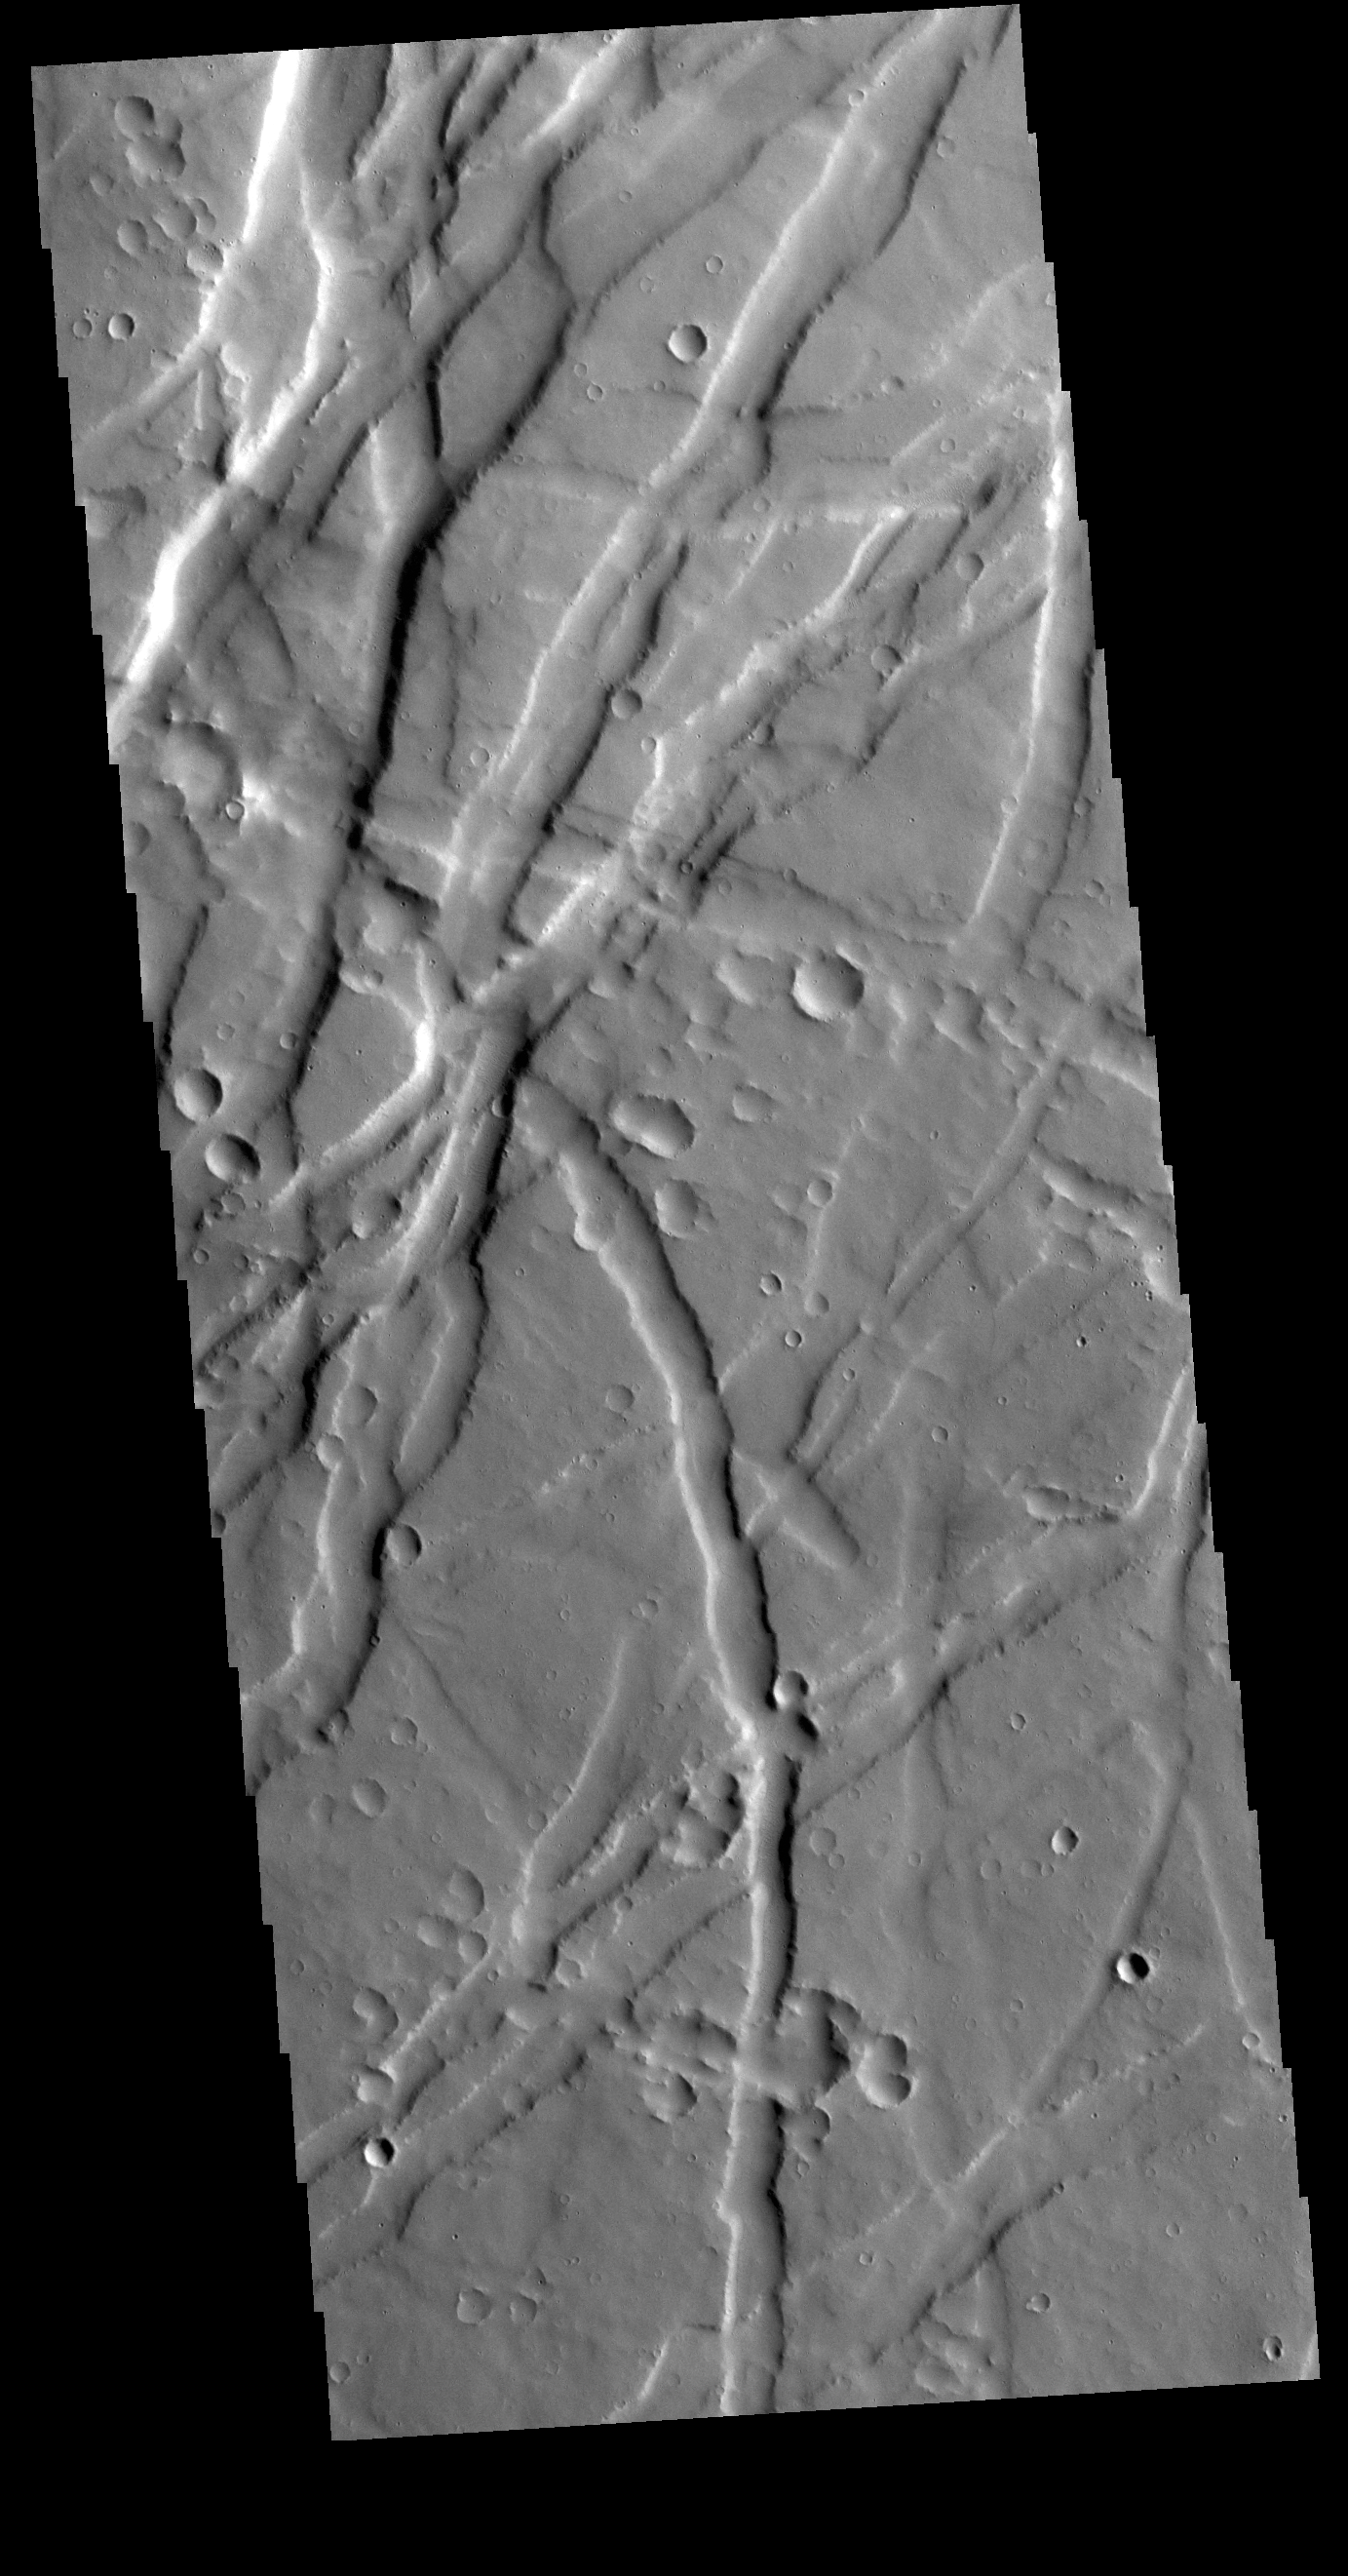

Uranius Fossae

Uranius Fossae is region of multi directional graben. Graben are tectonic features created by extension, where blocks of material move downward between paired faults. This region of graben is located east of Uranius Mons.

Credit: NASA/JPL-Caltech/ASU